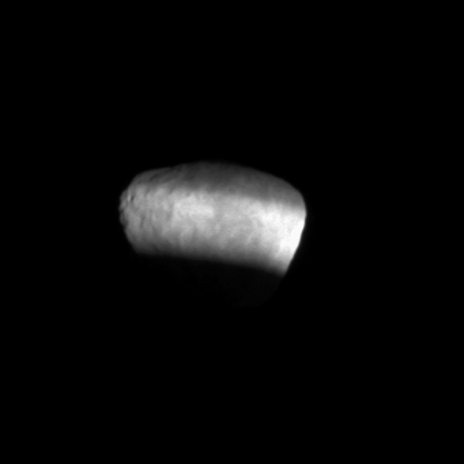

Ring Shadows on Janus

Sunlight passing through the Cassini Division between Saturn’s A and B rings sweeps across and illuminates the surface of the moon Janus in this movie captured shortly after Saturn’s August 2009 equinox.

The novel illumination geometry that accompanied equinox lowered the sun’s angle to the ring plane, significantly darkened the rings, caused out-of-plane structures to look anomalously bright and threw shadows across the rings. As this movie shows, the equinox period also allowed the rings to cast shadows on the moons. These scenes were possible only during the few months before and after Saturn’s equinox, which occurs only once in about 15 Earth years. Before and after equinox, cameras on NASA’s Cassini spacecraft spotted not only the predictable shadows of some of Saturn’s moons (see PIA11697), but also the shadows of newly revealed vertical structures in the rings themselves (see PIA11665).

This view looks toward the trailing hemisphere of Janus (179 kilometers, 111 miles across). North on Janus is up and rotated 8 degrees to the right.

The movie is a concatenation of 12 still images. The images were obtained in visible light with Cassini’s narrow-angle camera on Aug. 27, 2009. The view was acquired at a distance of approximately 268,000 kilometers (167,000 miles) from Janus and at a Sun-Janus-spacecraft, or phase, angle of 25 degrees. Image scale is 2 kilometers (5,271 feet) per pixel.

The Cassini-Huygens mission is a cooperative project of NASA, the European Space Agency and the Italian Space Agency. The Jet Propulsion Laboratory, a division of the California Institute of Technology in Pasadena, manages the mission for NASA’s Science Mission Directorate, Washington, D.C. The Cassini orbiter and its two onboard cameras were designed, developed and assembled at JPL. The imaging operations center is based at the Space Science Institute in Boulder, Colo.

Credit: NASA/JPL/Space Science Institute